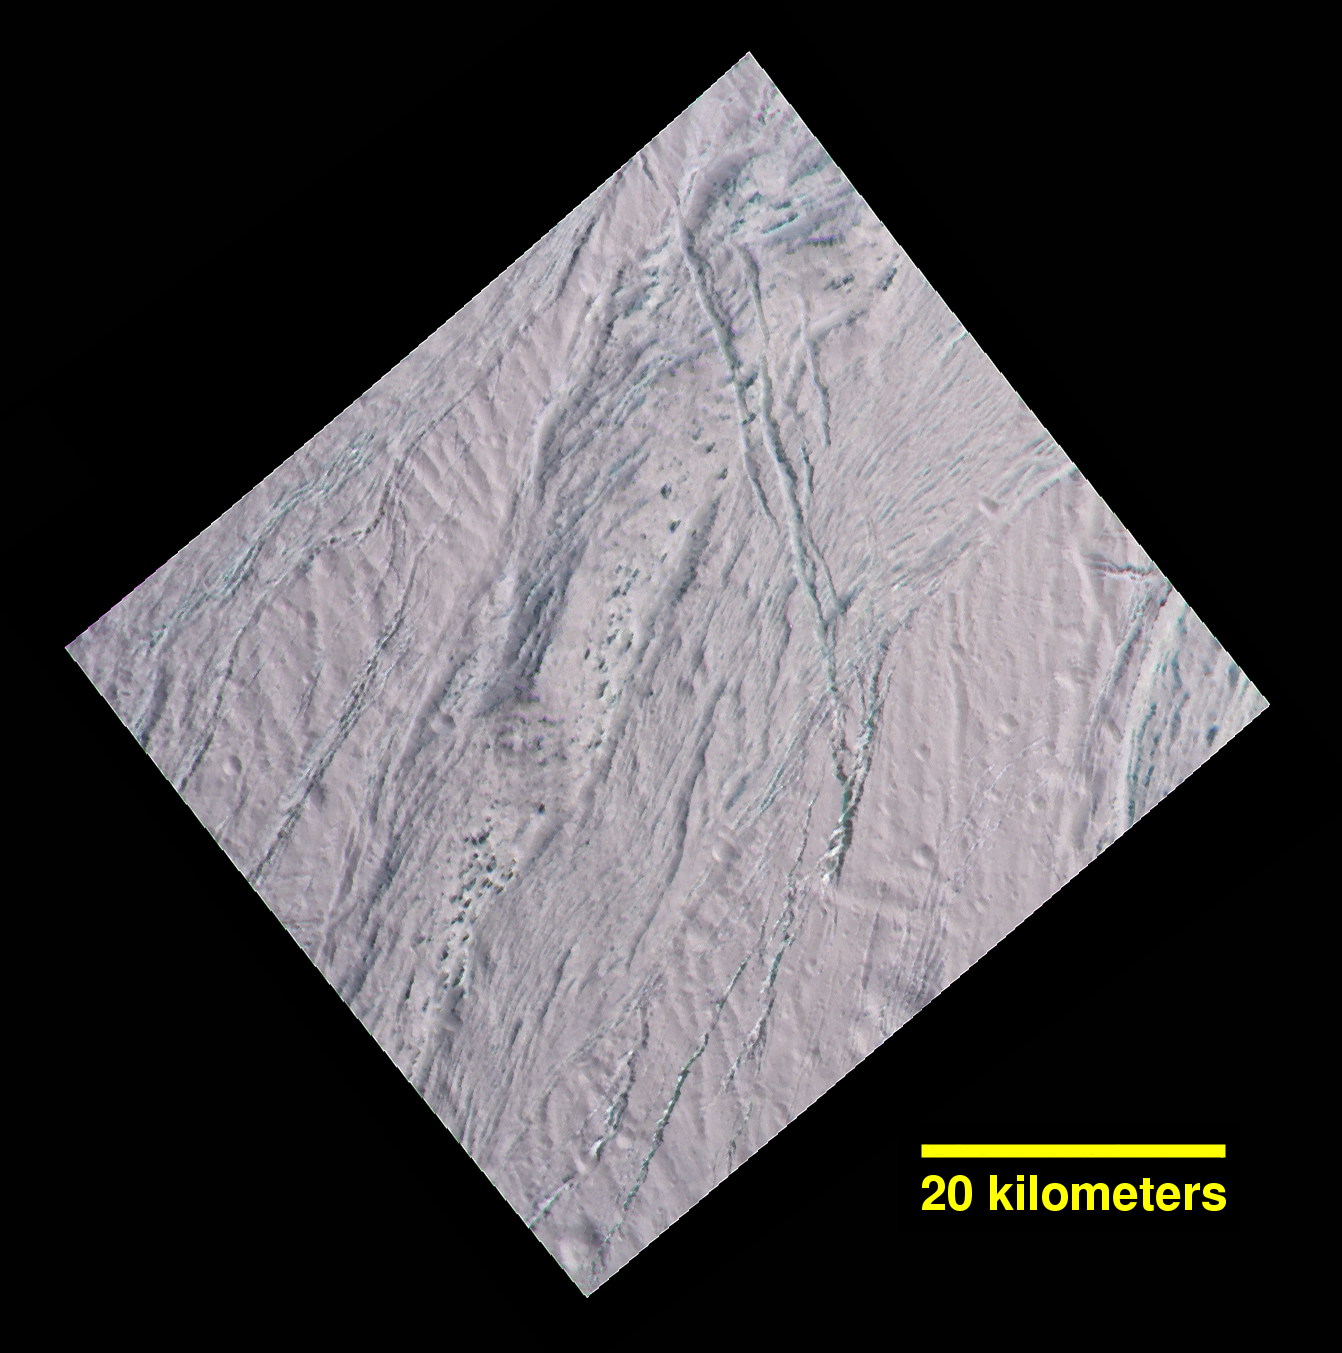

Enceladus Dalmatian Terrain Close-up

During its final close flyby of Saturn’s moon Enceladus, NASA’s Cassini spacecraft revisited a landscape, and a mystery, that it had originally glimpsed more than 10 years earlier.

In views of this terrain captured during a 2005 flyby (see PIA06188), imaging scientists noticed small dark spots of an uncertain nature. Observing the same features in this false-color view, at higher resolution than before, provides some new insights. The spots are evidently large, relatively dark protrusions of solid “bedrock” ice and ice blocks scattered on and around the prominent ridge that runs across the scene from north to south (from top center toward lower left). The ice blocks range in size from dozens to hundreds of feet (tens to hundreds of meters).

The false-color view uses an ultraviolet filter centered at 338 nanometers for blue, a green filter centered at 568 nanometers for green and a near-infrared filter centered at 930 nanometers for red — thus covering a wider spectrum region than the human eye.

As in earlier Cassini views of Enceladus using the same combination of color filters (see PIA06254), green-hued features represent coarse-grained or solid ice. Exposures of these kinds of ices are also found on the walls of cracks and troughs in this scene and elsewhere on Enceladus.

To an observer on the surface, the prominent north-south trending ridge might look superficially like icy flatirons (tilted, triangular outcroppings of rock), but probably more shallowly dipping than terrestrial examples. The exposed line of ice blocks along its ridge crest might make it look a bit like a hogback (a narrow ridge with steep sides, often with vertical rocky outcrops along the top).

On Enceladus, with no wind to scour loose particulate ice or “snow” off of them, the solid blocks are probably cleared by some combination of downslope movement of particulates, and perhaps sublimation.

This image has a spatial scale of about 220 feet (67 meters) per pixel at its center, which is nearly twice the resolution of the earlier view (PIA06188).

This terrain is on the moon’s Saturn-facing side, a few degrees south of the equator. The view has been rotated so that north on Enceladus is up. The view was obtained by the Cassini spacecraft narrow-angle camera on Dec. 19, 2015.

The Cassini mission is a cooperative project of NASA, ESA (the European Space Agency) and the Italian Space Agency. The Jet Propulsion Laboratory, a division of the California Institute of Technology in Pasadena, manages the mission for NASA’s Science Mission Directorate, Washington. The Cassini orbiter and its two onboard cameras were designed, developed and assembled at JPL. The imaging operations center is based at the Space Science Institute in Boulder, Colorado.

Credit: NASA/JPL-Caltech/Space Science Institute